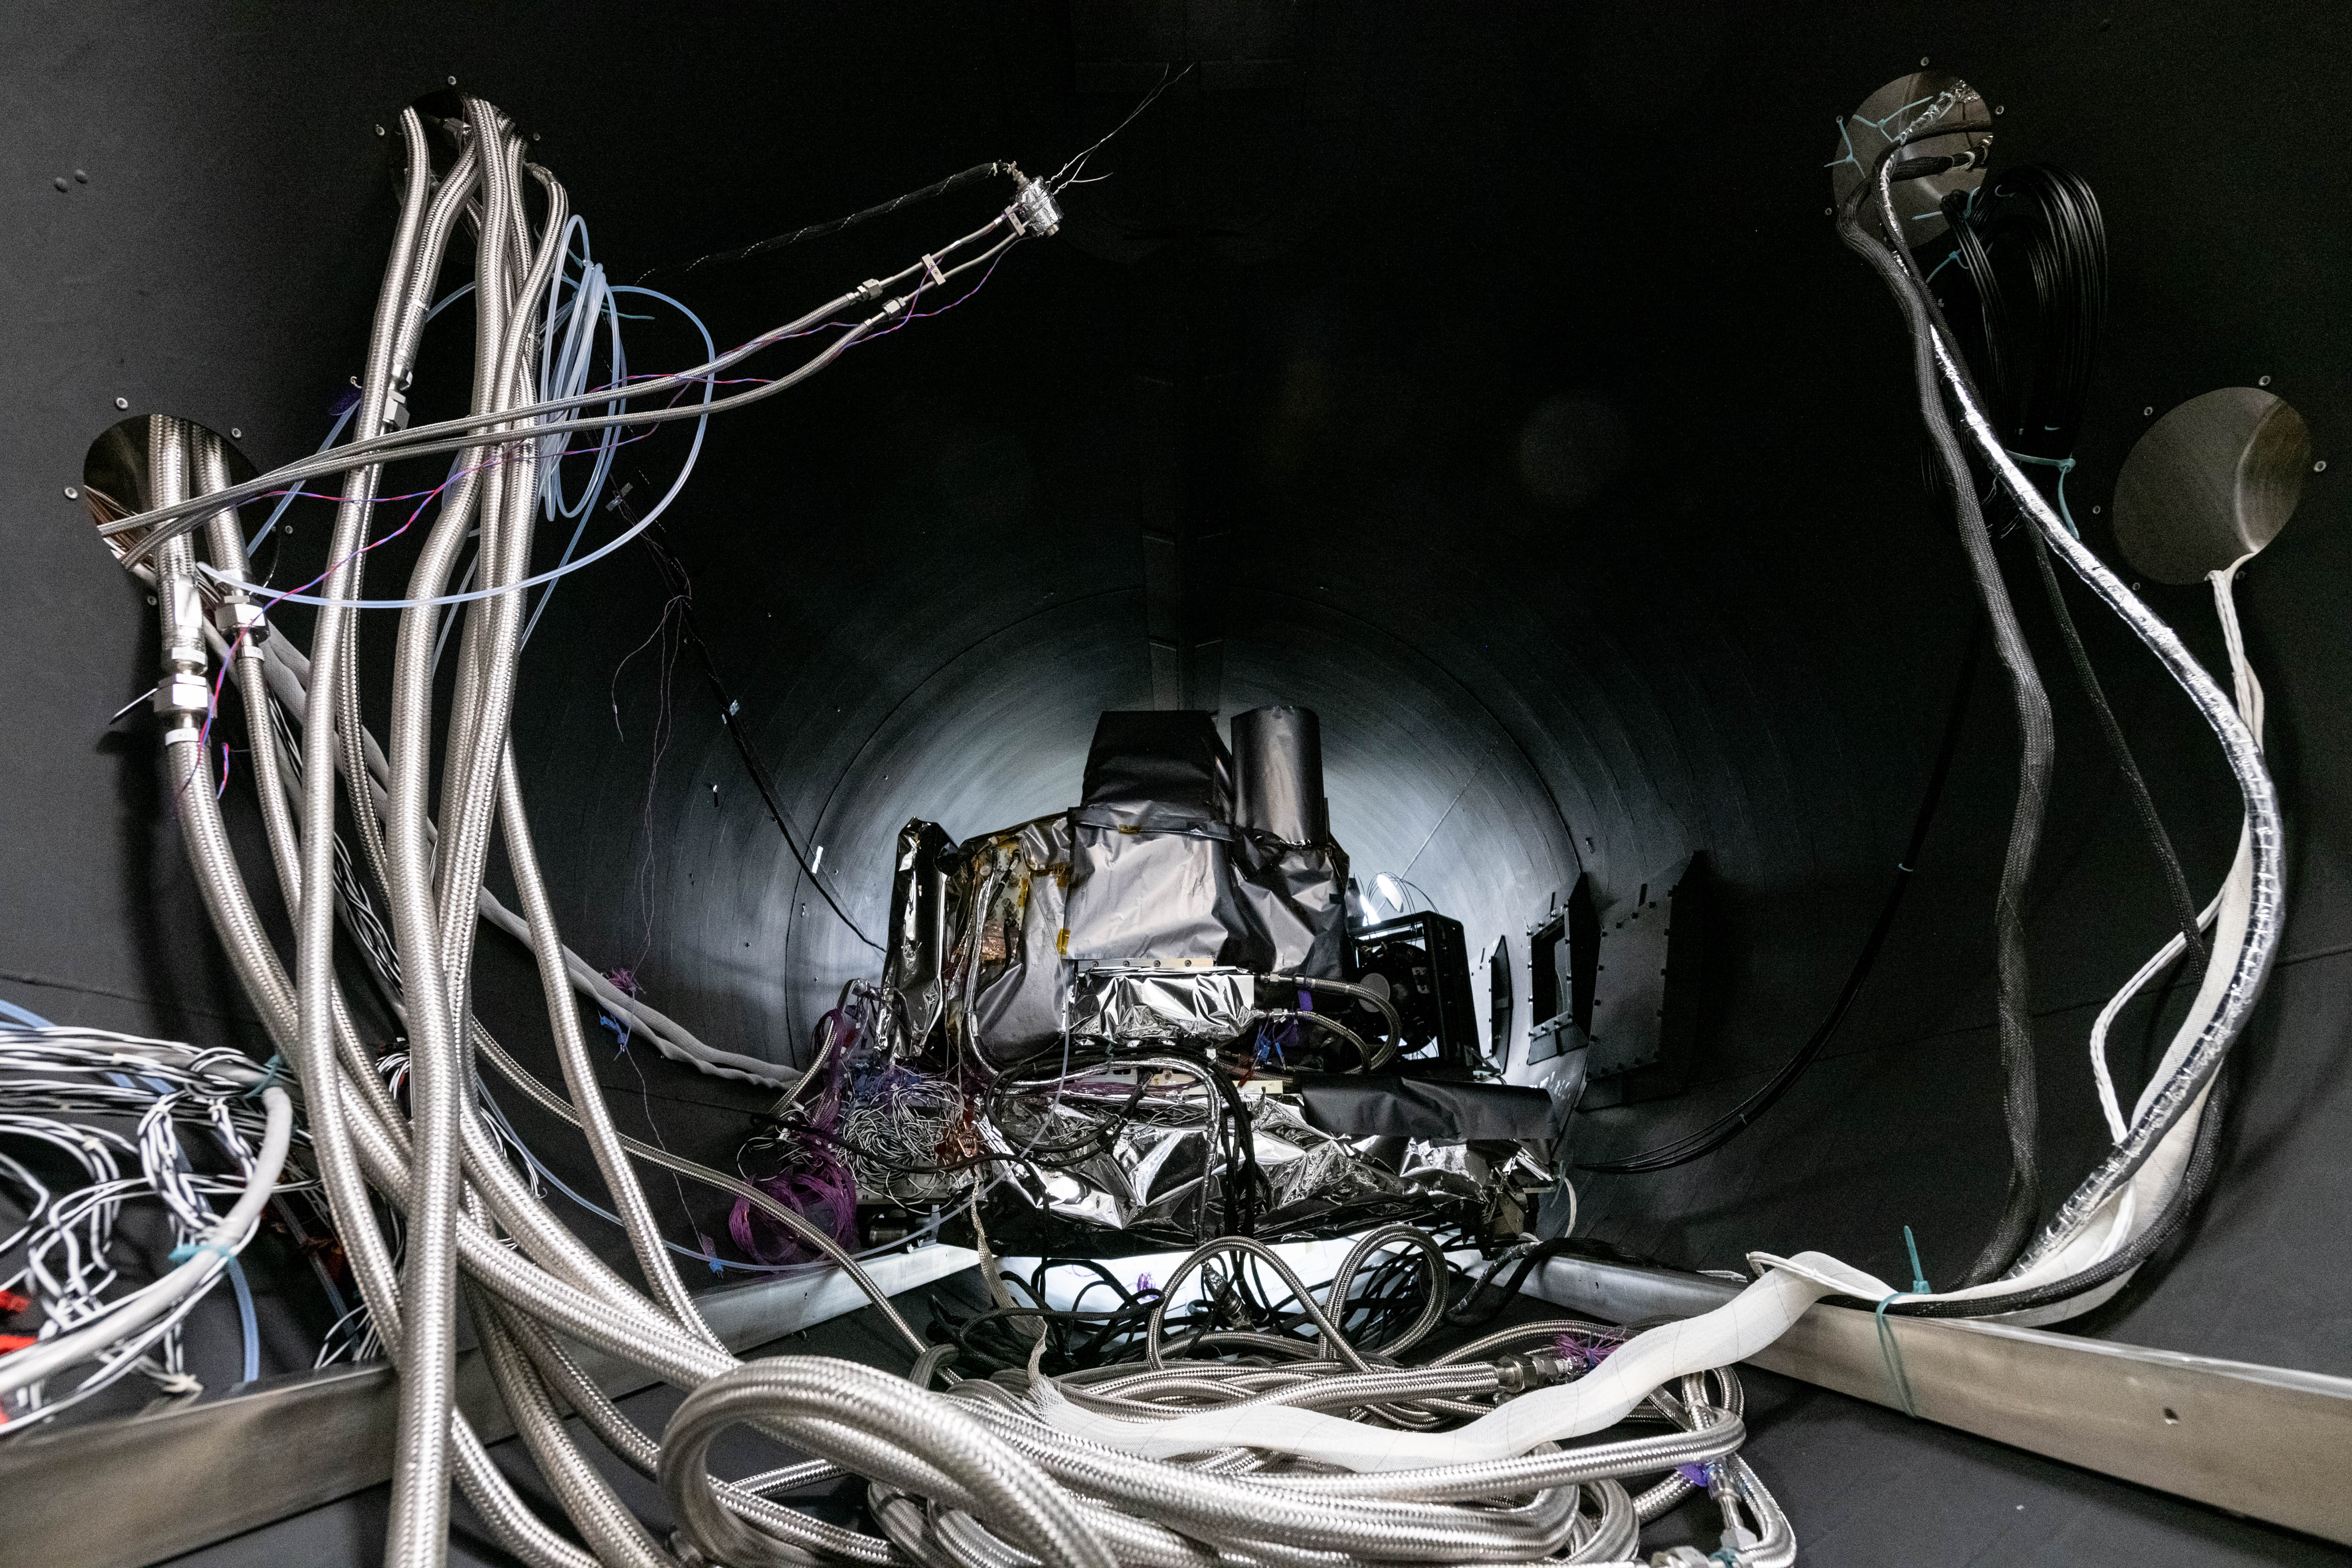

OCI Installed in Thermal Vacuum Chamber

The flight Ocean Color Instrument (OCI) is connected to flex lines and other alignment calibration hardware in a thermal vacuum chamber as it is prepared for thermal testing in a clean tent at Goddard Space Flight Center in Greenbelt, MD. OCI is a highly advanced optical spectrometer that will be used to measure properties of light over portions of the electromagnetic spectrum. It will enable continuous measurement of light at finer wavelength resolution than previous NASA satellite sensors, extending key system ocean color data records for climate studies. OCI is PACE's (Plankton, Aerosol, Cloud, ocean Ecosystem) primary sensor built at Goddard Space Flight Center in Greenbelt, MD.

Credit: NASA/Katie Mellos